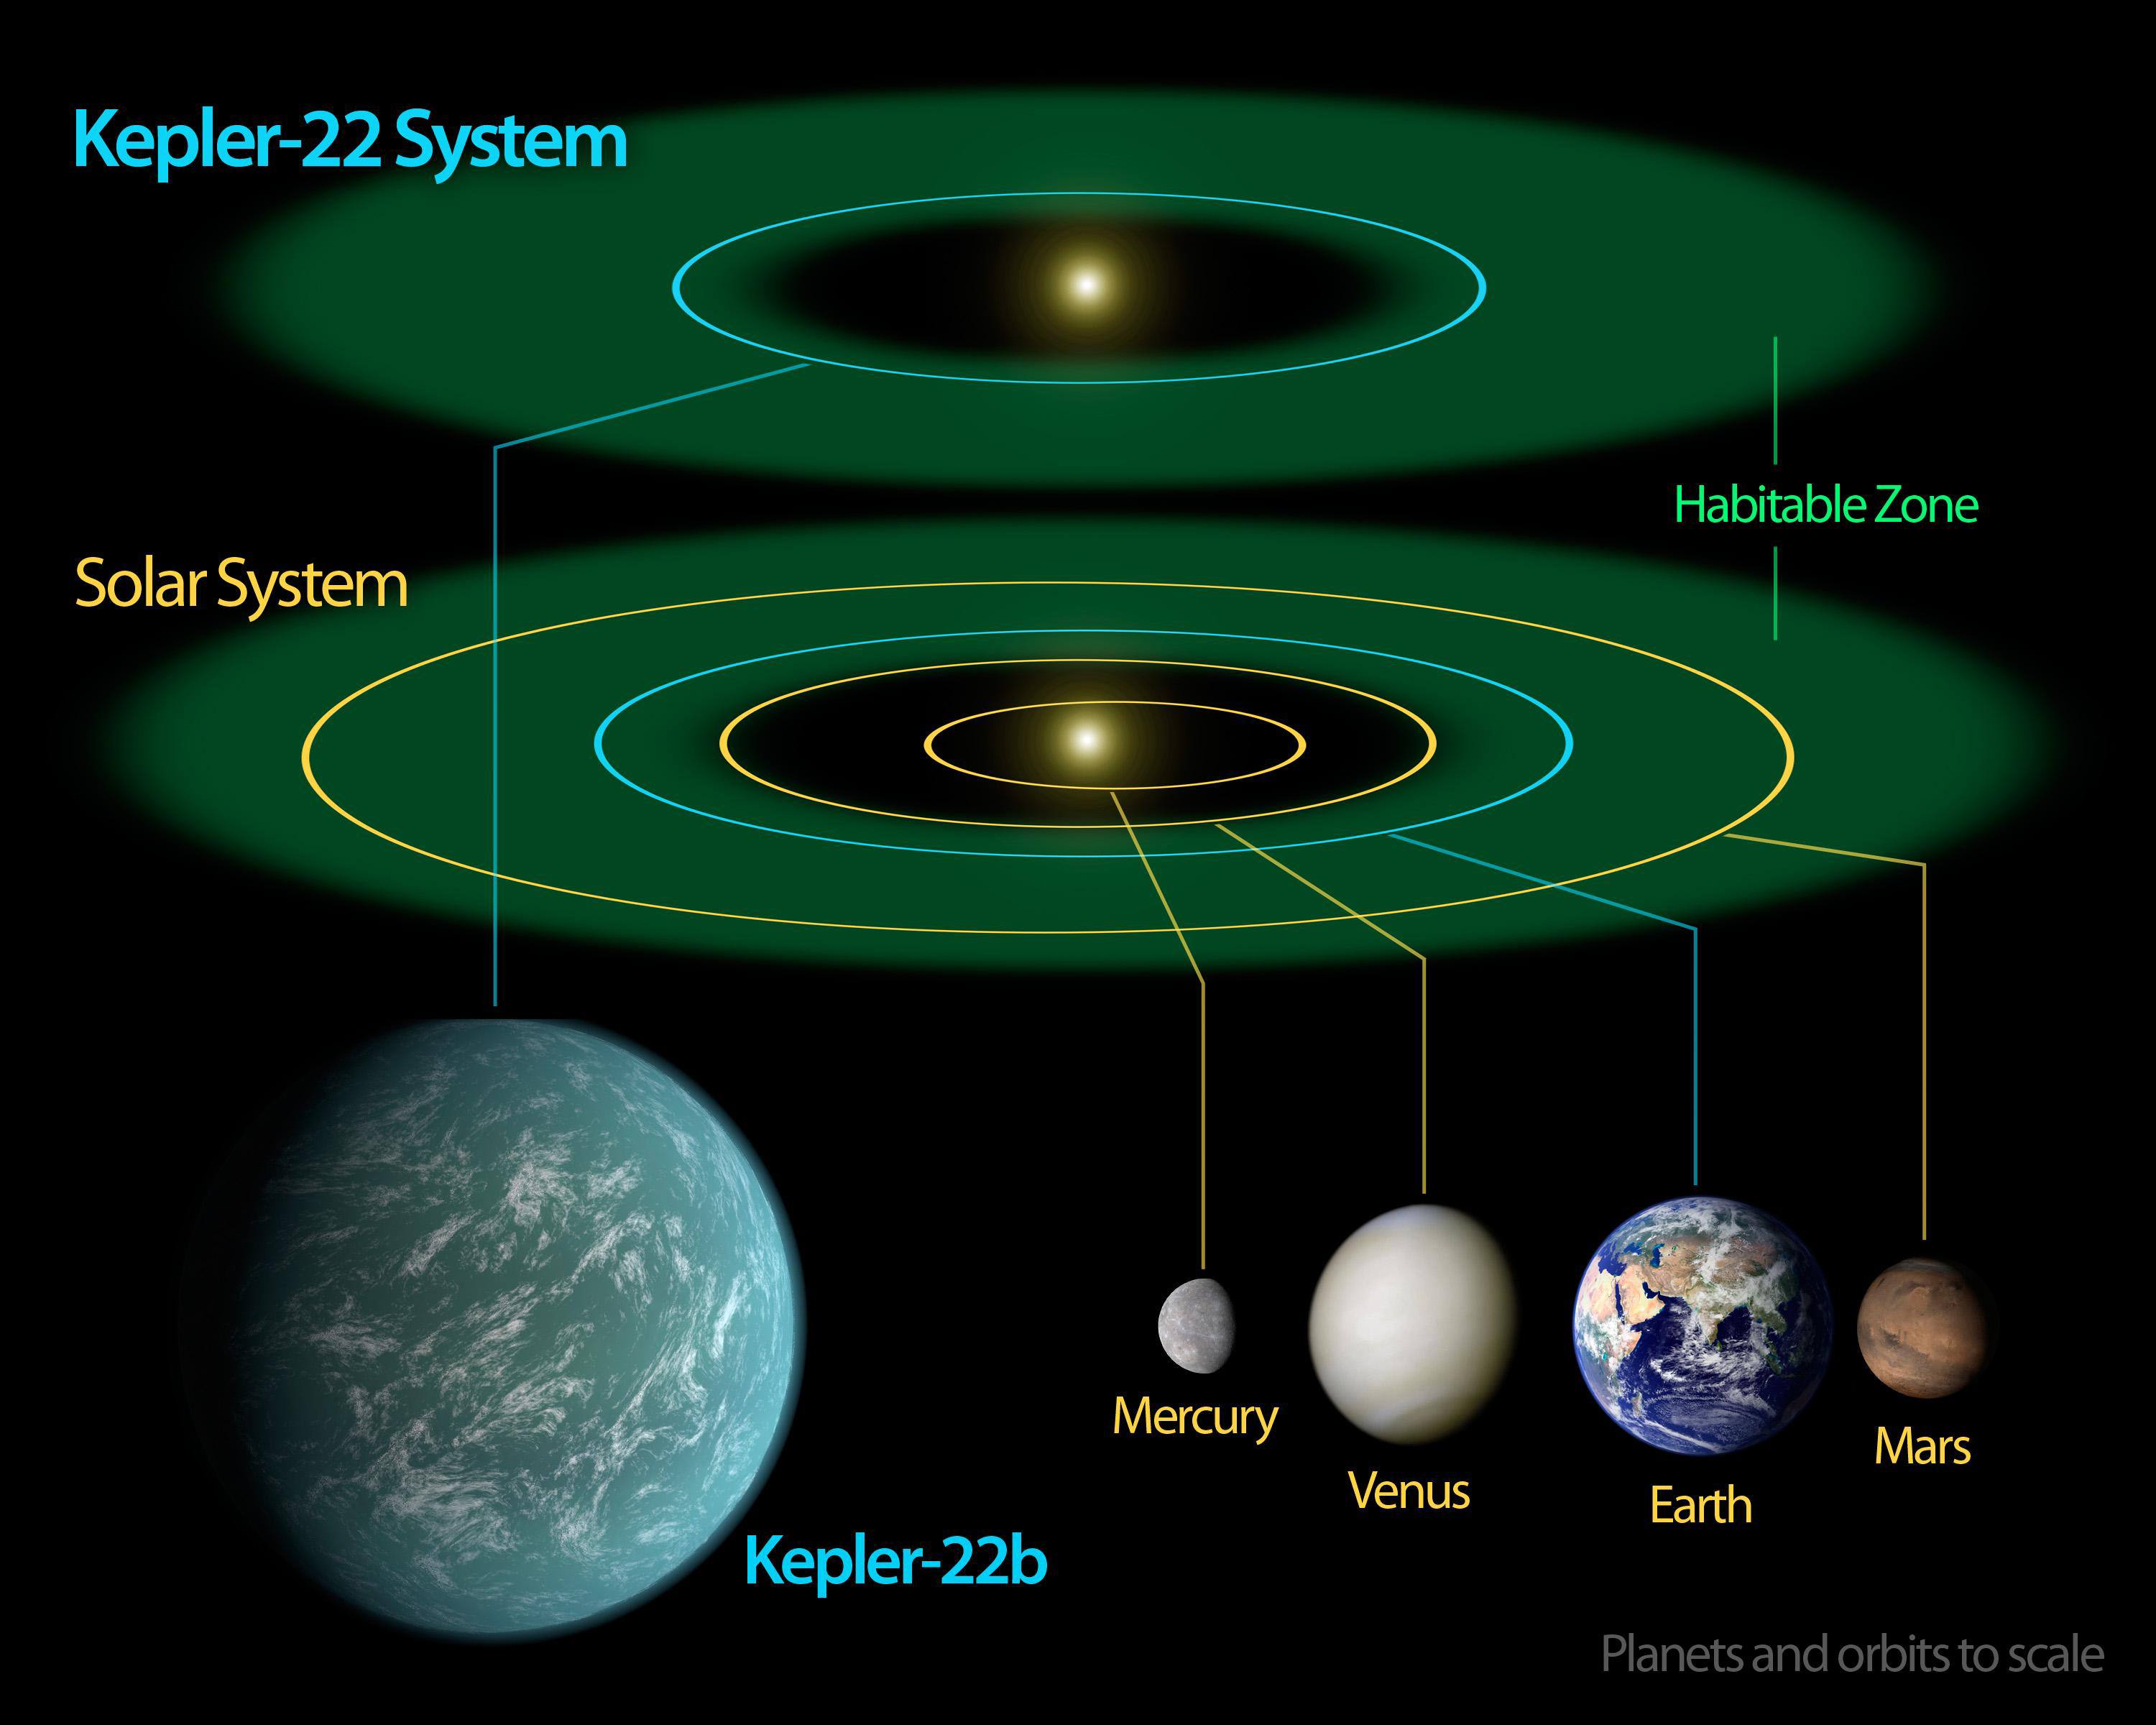

Kepler-22b — Comfortably Circling within the Habitable Zone

This diagram compares our own solar system to Kepler-22, a star system containing the first “habitable zone” planet discovered by NASA’s Kepler mission. The habitable zone is the sweet spot around a star where temperatures are right for water to exist in its liquid form. Liquid water is essential for life on Earth.

Kepler-22’s star is a bit smaller than our sun, so its habitable zone is slightly closer in. The diagram shows an artist’s rendering of the planet comfortably orbiting within the habitable zone, similar to where Earth circles the sun. Kepler-22b has a yearly orbit of 289 days. The planet is the smallest known to orbit in the middle of the habitable zone of a sun-like star. It’s about 2.4 times the size of Earth.

Credit: NASA/JPL-Caltech/Ames